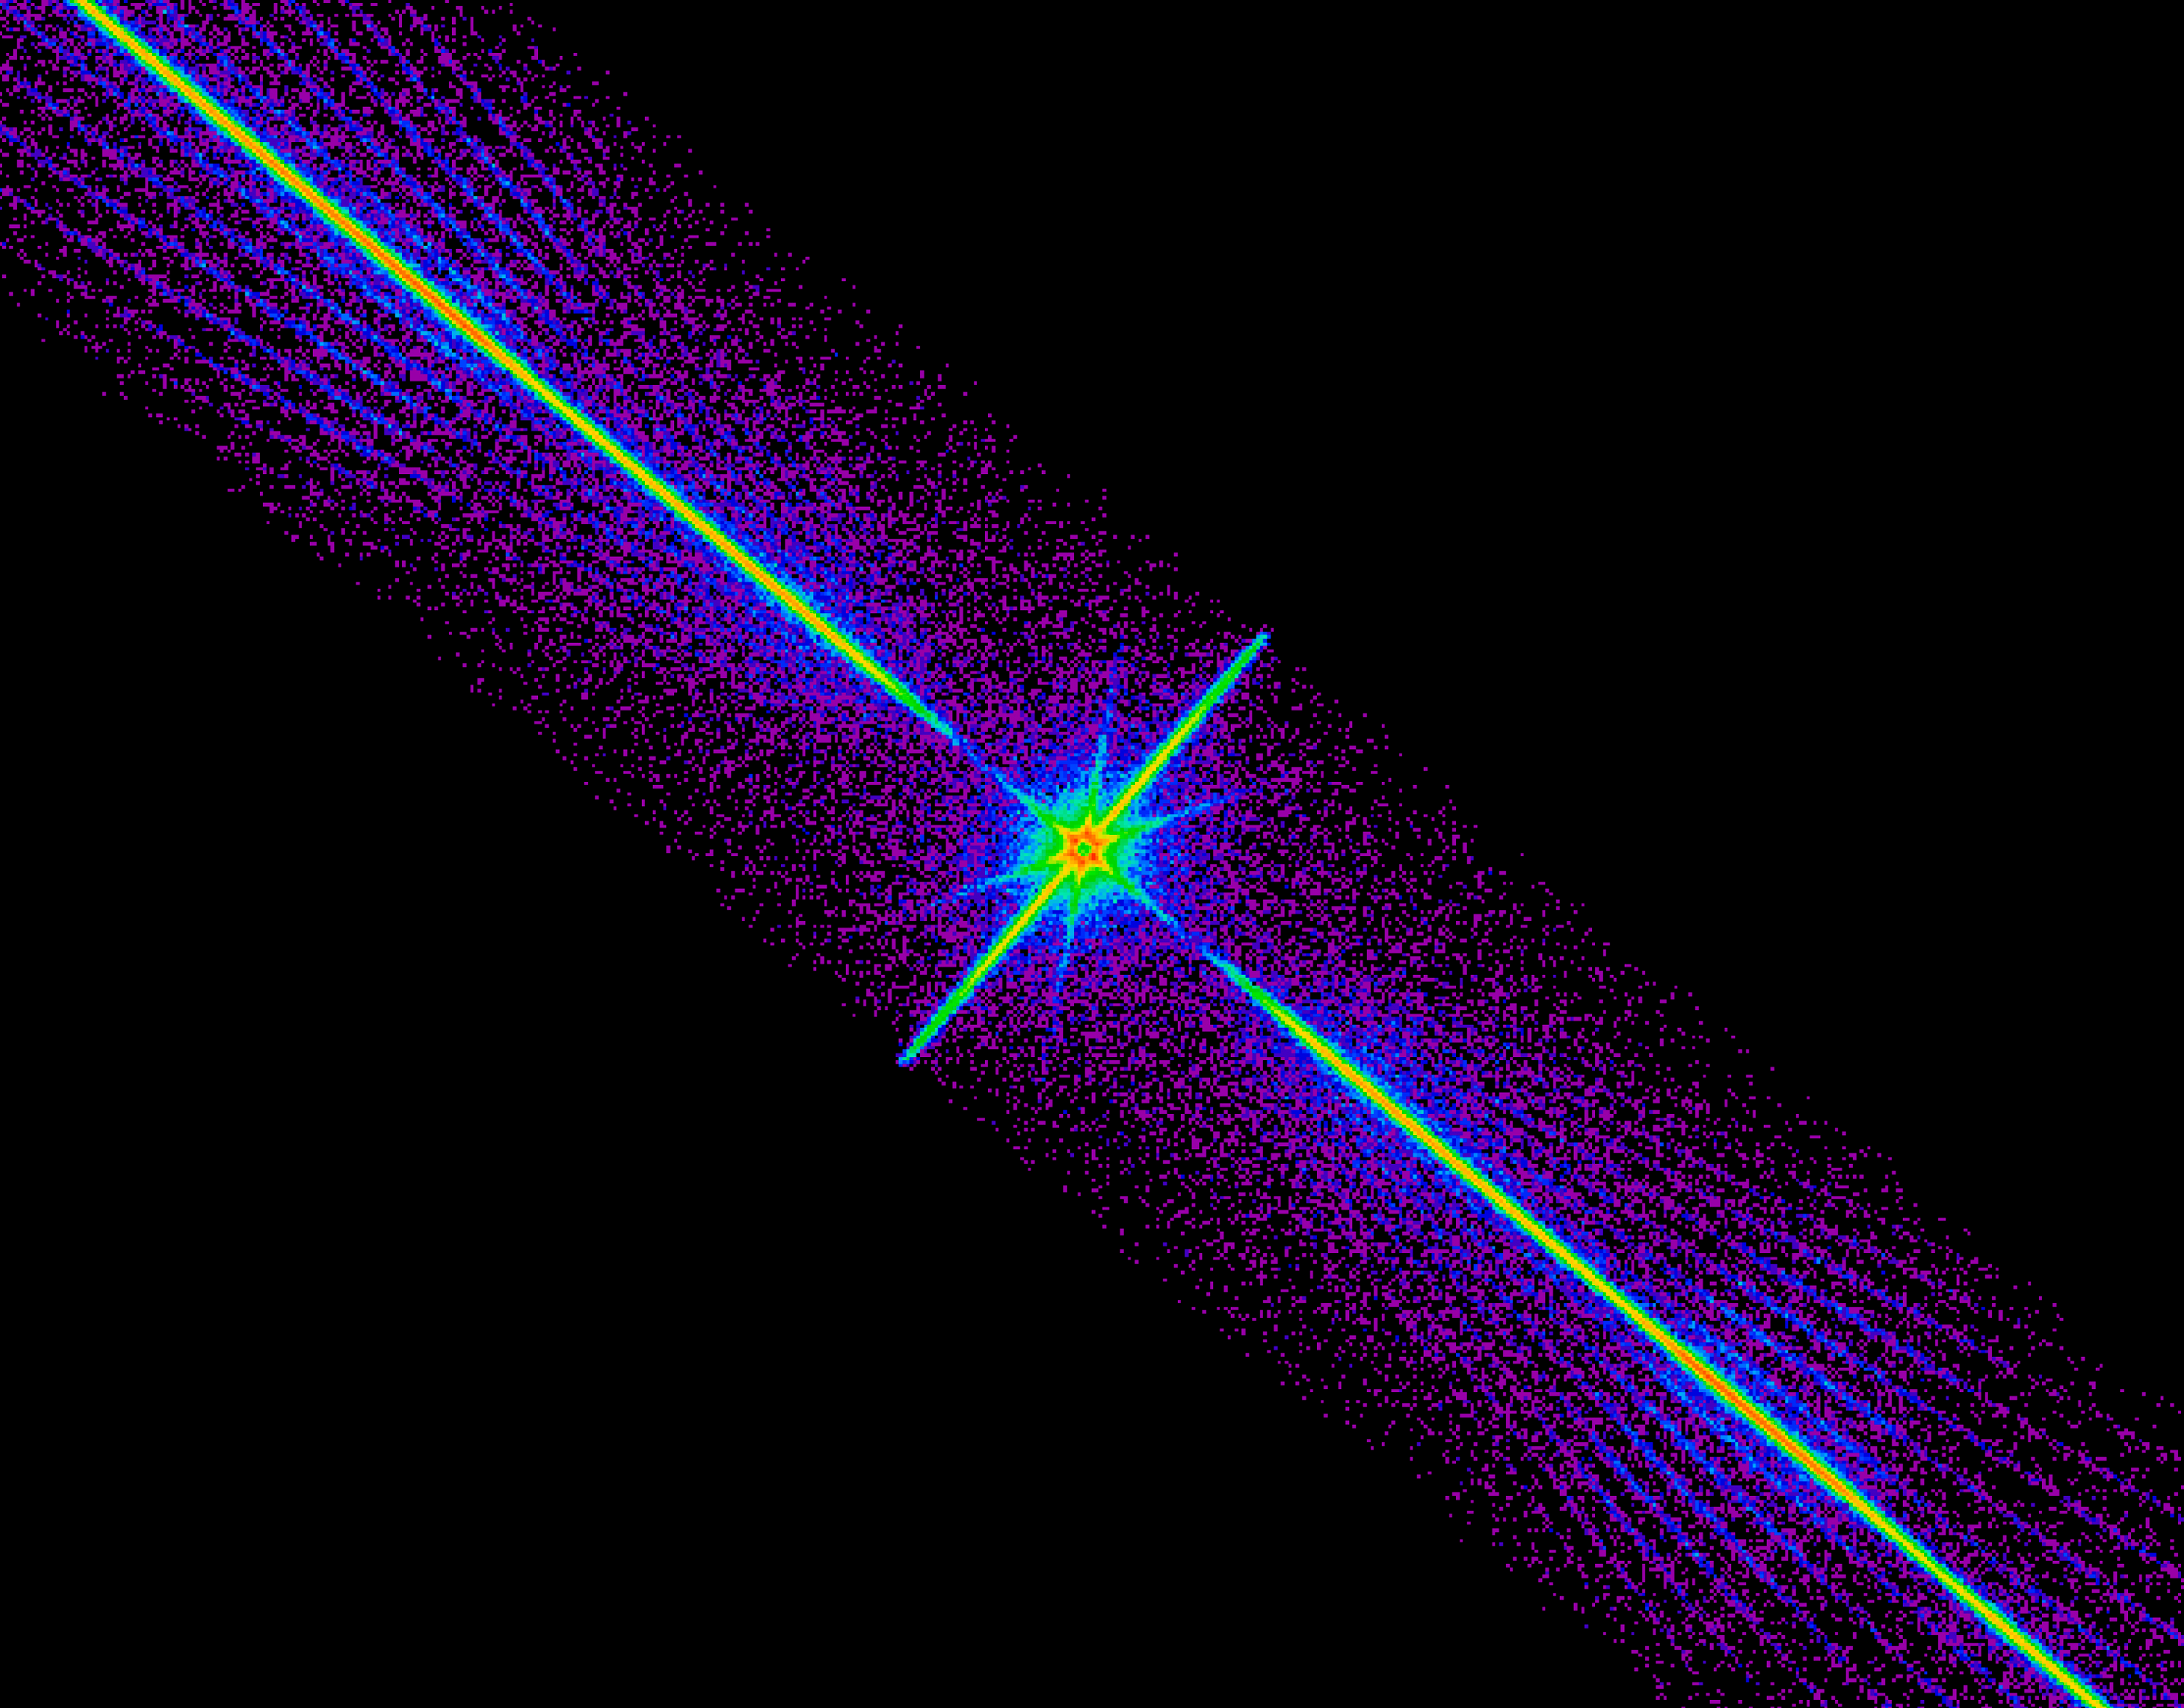

History of Chandra X-Ray Observatory

This Chandra X-Ray Observatory (CXO) image is a spectrum of a black hole, which is similar to the colorful spectrum of sunlight produced by a prism. The x-rays of interest are shown here recorded in bright stripes that run rightward and leftward from the center of the image. These x-rays are sorted precisely according to their energy with the highest-energy x-rays near the center of the image and the lower-energy x-rays farther out. The spectrum was obtained by using the Low Energy Transmission Grating (LETG), which intercepts x-rays and changes their direction by the amounts that depend sensitively on the x-ray energy. The assembly holds 540 gold transmission gratings. When in place behind the mirrors, the gratings intercept the x-rays reflected from the telescope. The bright spot at the center is due to a fraction of the x-ray radiation that is not deflected by the LETG. The spokes that intersect the central spot and the faint diagonal rays that flank the spectrum itself are artifacts due to the structure that supports the LETG grating elements.

Credit: NASA Cfa/J. McClintock et al